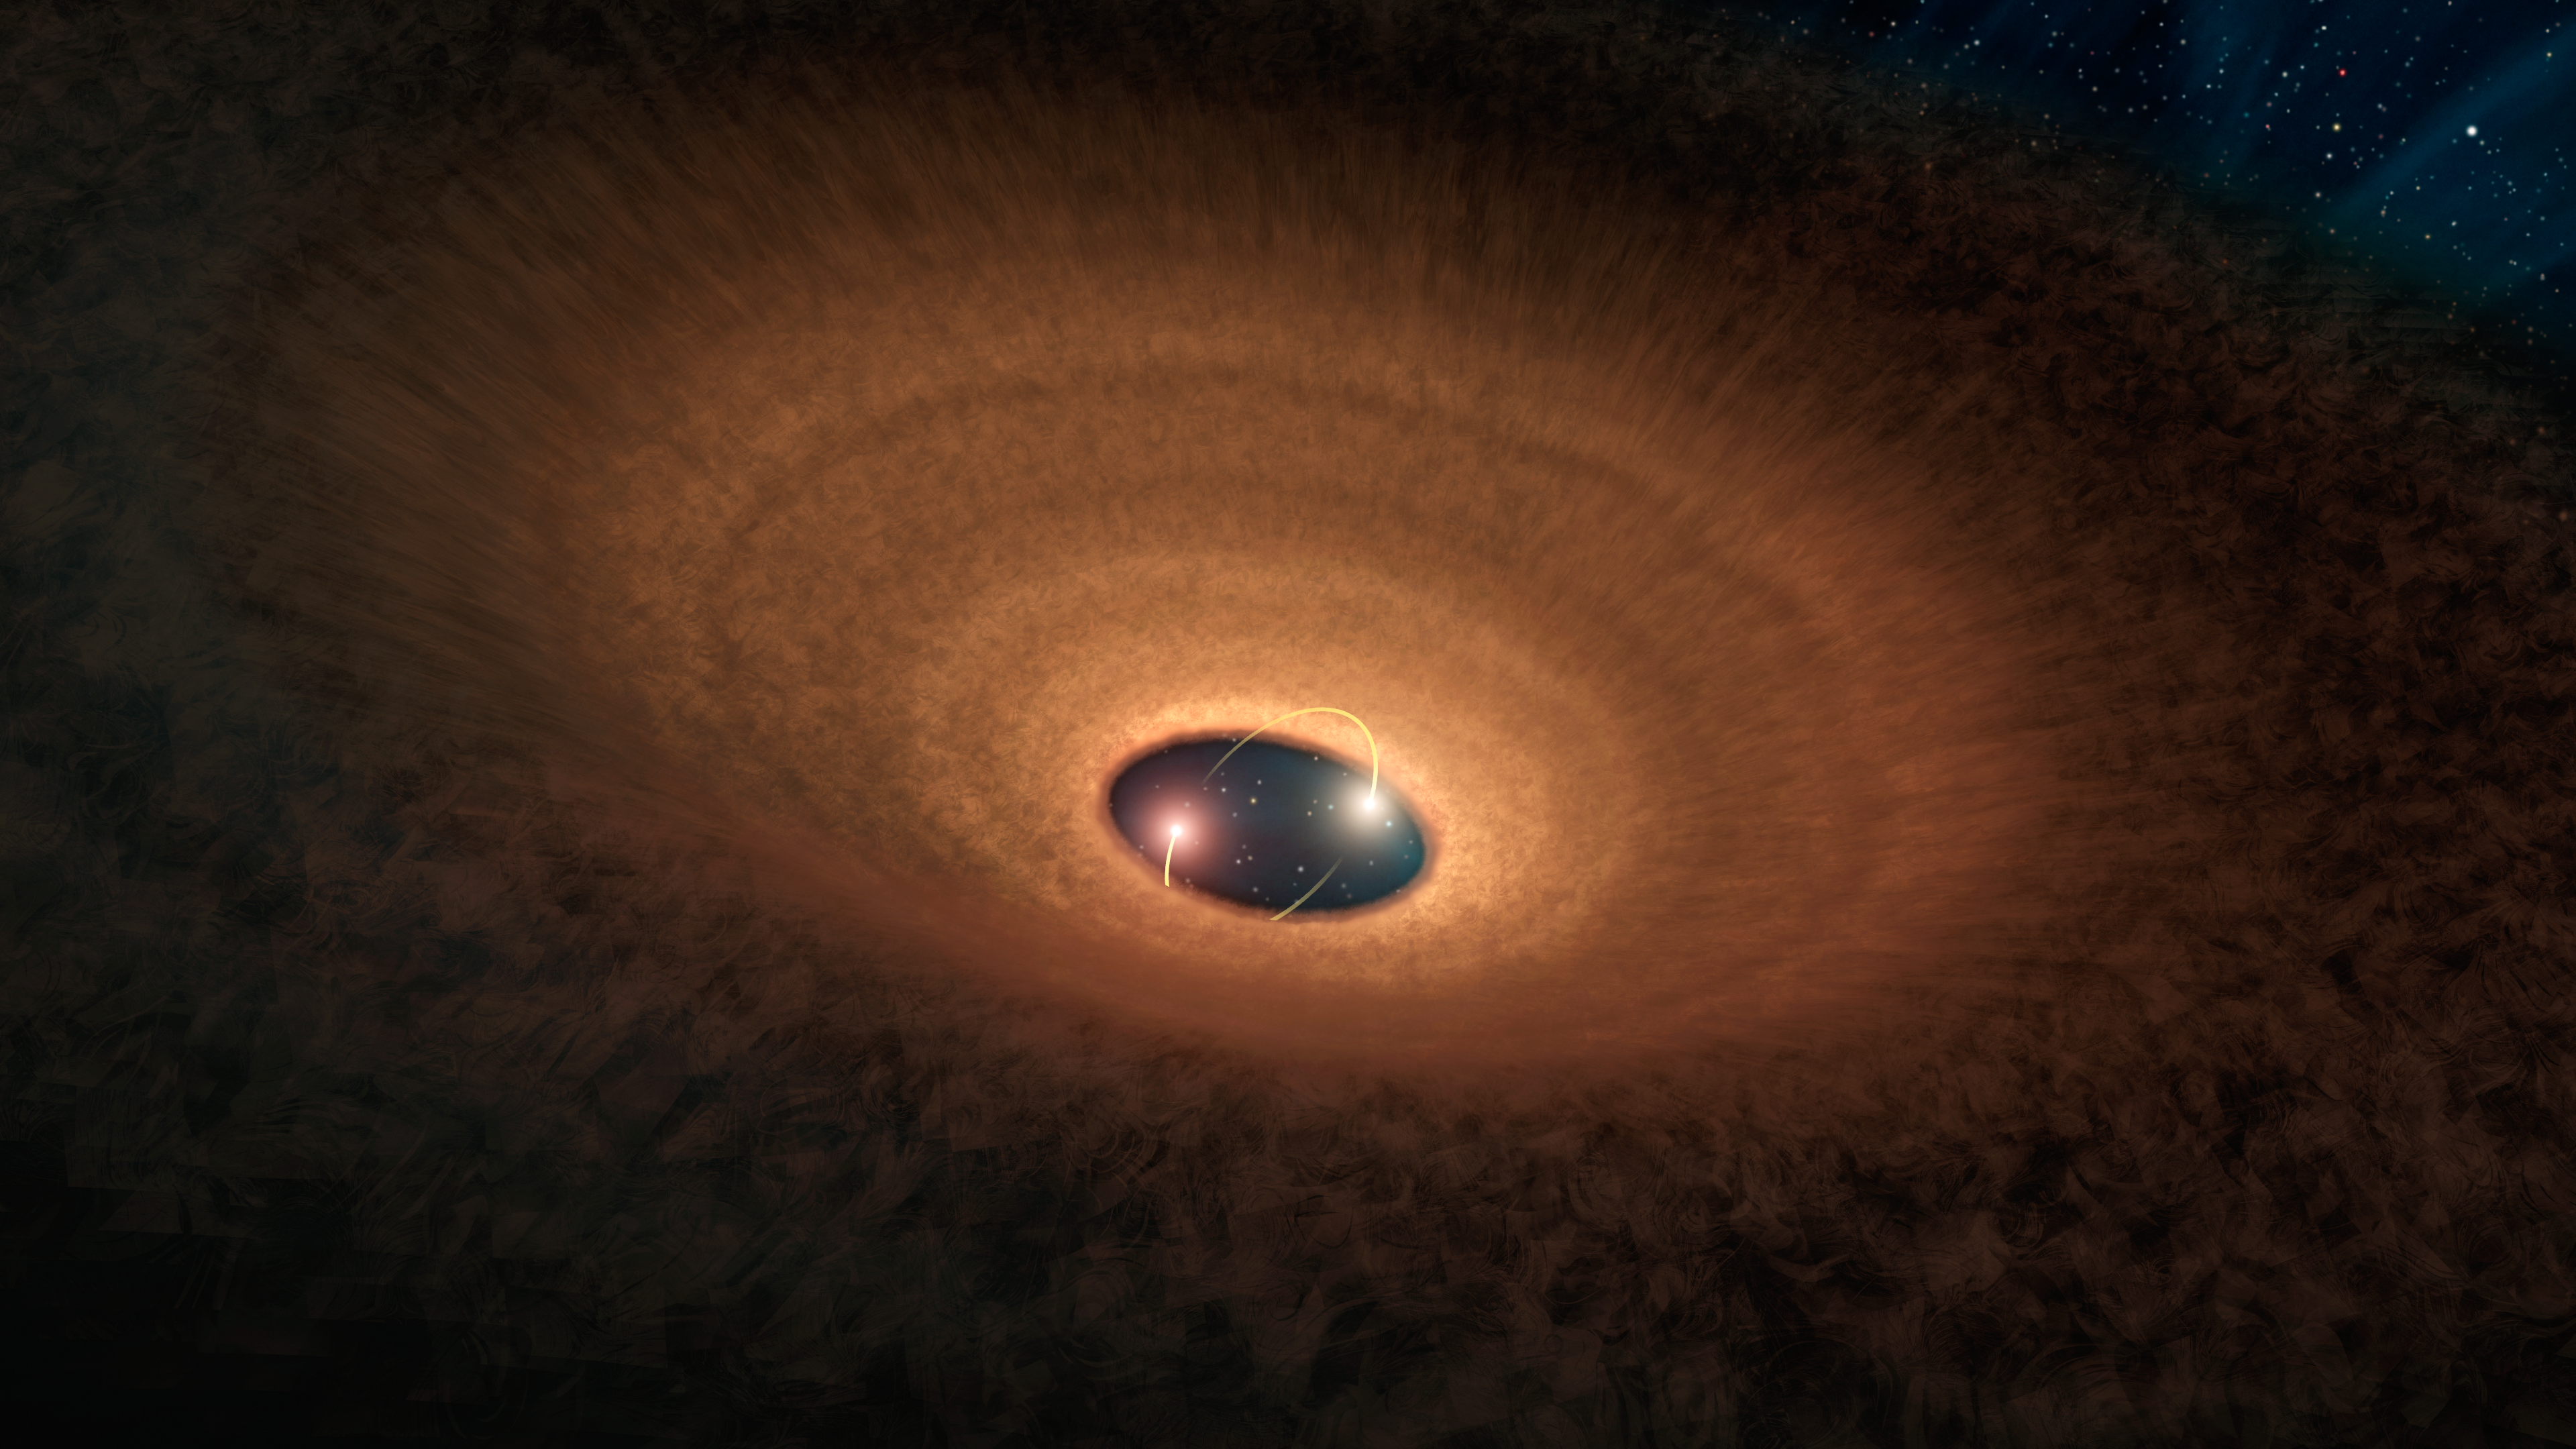

Dusty Hula Hoop Rings 'Blinking' Stellar Duo

In this artist's impression, a disk of dusty material leftover from star formation girds two young stars like a hula hoop. As the two stars whirl around each other, they periodically peek out from the disk, making the system appear to "blink" every 93 days.

The dusty hula hoop itself is misaligned from the central star pair, thanks to the disrupting gravitational presence of a third star orbiting at the periphery of the system. The light yellow arcs near the two central stars indicate their movement relative to each other and the disk. It is believed that this disk will go on to spawn planets and the other celestial bodies that make up a solar system.

NASA's Spitzer Space Telescope observed this system, called YLW 16A, in the infrared light emitted by the disk's warmed gas and dust.

Credit: NASA/JPL-Caltech/R. Hurt (IPAC)